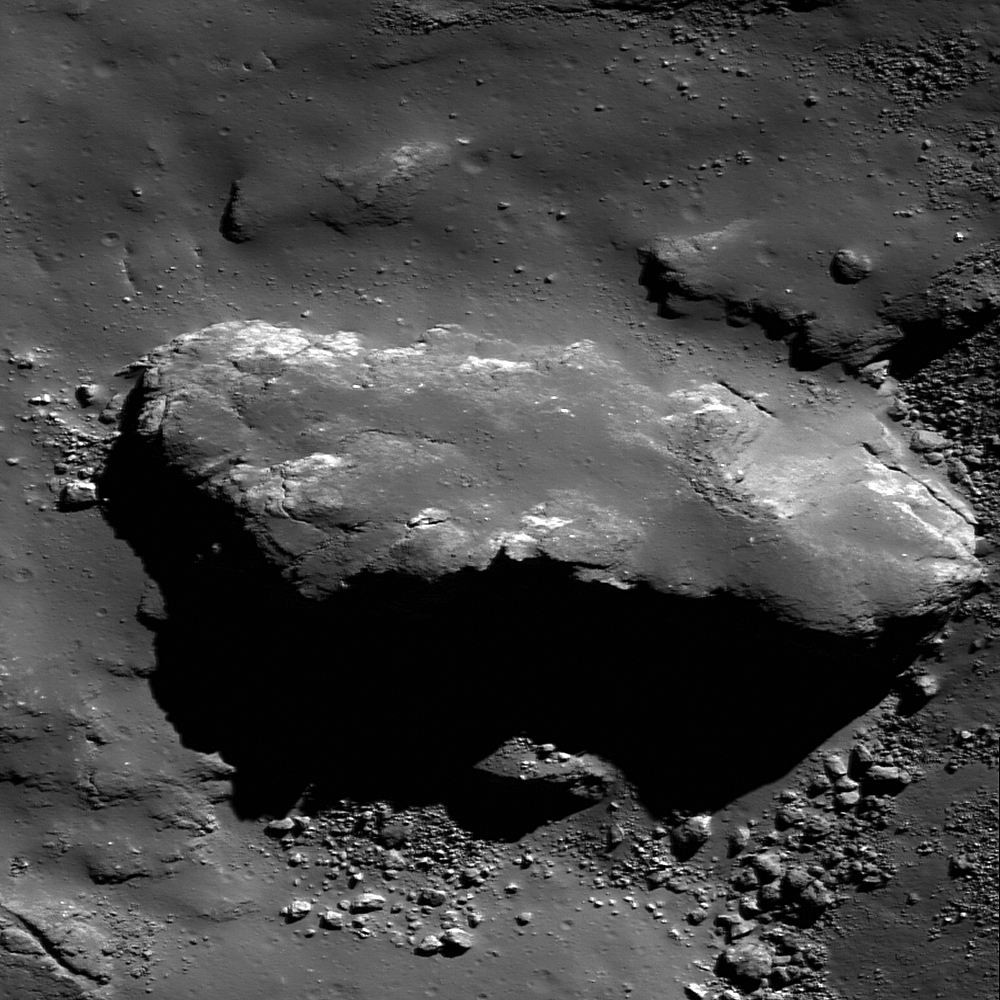

Ejecta in Tycho Crater

320 meter (1050 feet) block of ejecta in Tycho crater covered by a veneer of impact melt. Image width is 370 meters (1214 feet), LROC NAC 142334392RE.

Tycho crater is a Copernican age crater (85 kilometers, or 53 miles, diameter) located at 43.3°S, 11.2°W. It is named for the 16th century Danish astronomer Tycho Brahe and is one of the most visible features on the near side of the Moon. Its ray system is so obvious and widespread that Apollo 17 astronauts sampled its ejecta, over 2000 kilometers (1243 miles) away from the crater. Scientists dated the Tycho samples at about 110 Ma. We also have surface views of Tycho’s ejecta blanket taken by the Surveyor 7 soft lander.

NASA’s Goddard Space Flight Center built and manages the mission for the Exploration Systems Mission Directorate at NASA Headquarters in Washington. The Lunar Reconnaissance Orbiter Camera was designed to acquire data for landing site certification and to conduct polar illumination studies and global mapping. Operated by Arizona State University, LROC consists of a pair of narrow-angle cameras (NAC) and a single wide-angle camera (WAC). The mission is expected to return over 70 terabytes of image data.

Credit: NASA/GSFC/Arizona State University